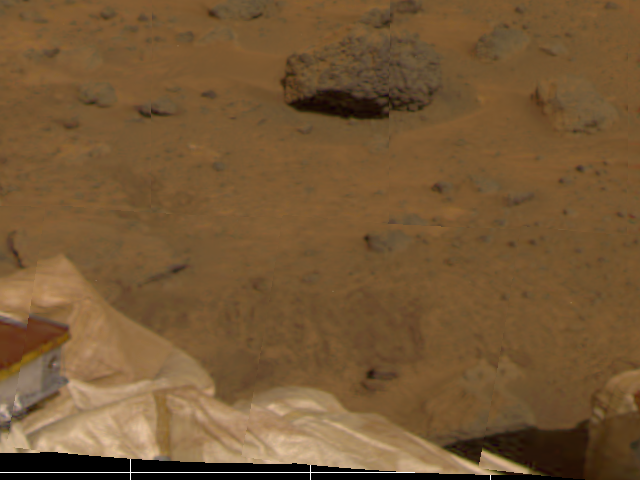

Lander, Airbags, & Martian Terrain

Several objects have been imaged by the Imager for Mars Pathfinder (IMP) during the spacecraft’s first day on Mars. Portions of the deflated airbags, part of one the lander’s petals, soil, and several rocks are visible. The furrows in the soil were artificially produced by the retraction of the airbags after landing, which occurred at 10:07 a.m. PDT.

The IMP is a stereo imaging system with color capability provided by 24 selectable filters — twelve filters per “eye.”

Photojournal note: Sojourner spent 83 days of a planned seven-day mission exploring the Martian terrain, acquiring images, and taking chemical, atmospheric and other measurements. The final data transmission received from Pathfinder was at 10:23 UTC on September 27, 1997. Although mission managers tried to restore full communications during the following five months, the successful mission was terminated on March 10, 1998.

Credit: NASA/JPL